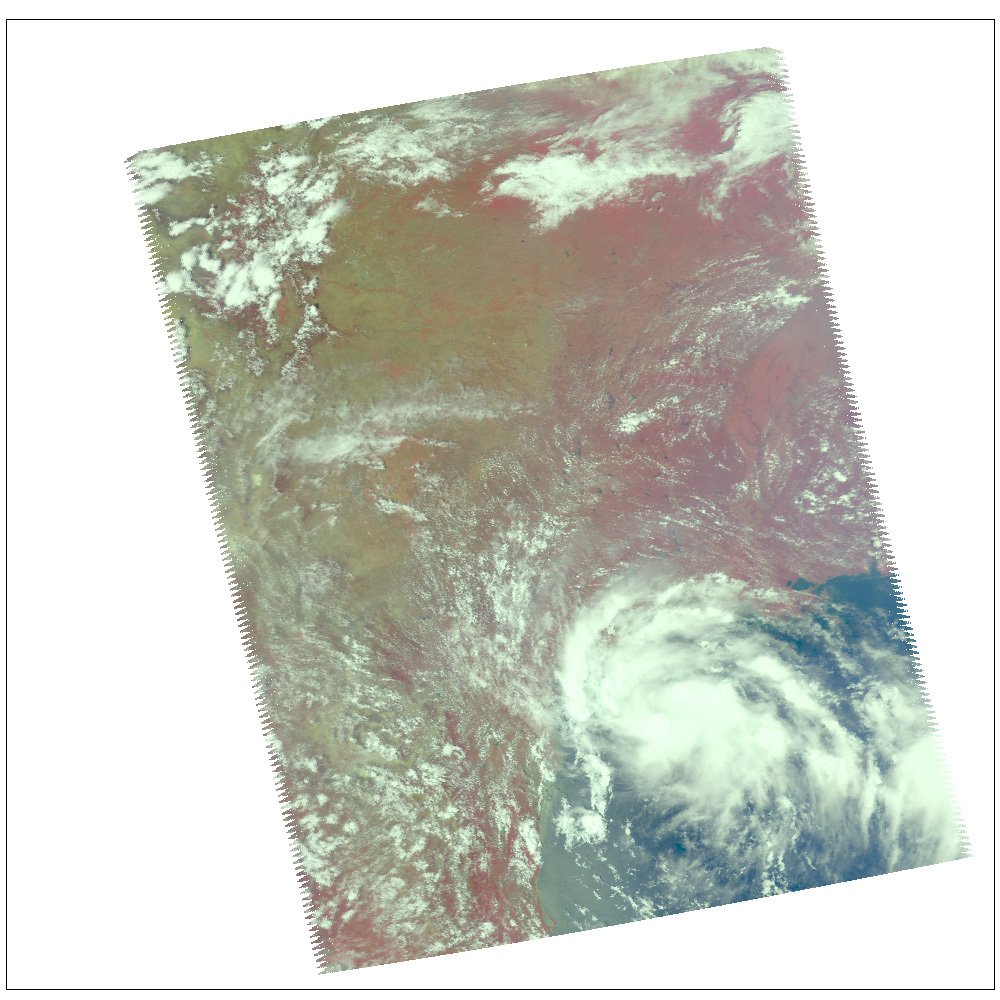

Tropical Storm Erin

Location: The Atlantic Ocean 210 miles south of Galveston, Texas
Categorization: Tropical Storm
Sustained Winds: 40 mph (60 km/hr)

Infrared Images
Because infrared radiation does not penetrate through clouds, AIRS infrared images show either the temperature of the cloud tops or the surface of the Earth in cloud-free regions. The lowest temperatures (in purple) are associated with high, cold cloud tops that make up the top of the storm. In cloud-free areas the AIRS instrument will receive the infrared radiation from the surface of the Earth, resulting in the warmest temperatures (orange/red).

Microwave Images
In the AIRS microwave imagery, deep blue areas in storms show where the most precipitation occurs, or where ice crystals are present in the convective cloud tops. Outside of these storm regions, deep blue areas may also occur over the sea surface due to its low radiation emissivity. On the other hand, land appears much warmer due to its high radiation emissivity.

Microwave radiation from Earth’s surface and lower atmosphere penetrates most clouds to a greater or lesser extent depending upon their water vapor, liquid water and ice content. Precipitation, and ice crystals found at the cloud tops where strong convection is taking place, act as barriers to microwave radiation. Because of this barrier effect, the AIRS microwave sensor detects only the radiation arising at or above their location in the atmospheric column. Where these barriers are not present, the microwave sensor detects radiation arising throughout the air column and down to the surface. Liquid surfaces (oceans, lakes and rivers) have “low emissivity” (the signal isn’t as strong) and their radiation brightness temperature is therefore low. Thus the ocean also appears “low temperature” in the AIRS microwave images and is assigned the color blue. Therefore deep blue areas in storms show where the most precipitation occurs, or where ice crystals are present in the convective cloud tops. Outside of these storm regions, deep blue areas may also occur over the sea surface due to its low radiation emissivity. Land appears much warmer due to its high radiation emissivity.

Visible/Near-Infrared Images
The AIRS instrument suite contains a sensor that captures radiation in four bands of the visible/near-infrared portion of the electromagetic spectrum. Data from three of these bands are combined to create “visible” images similar to a snapshot taken with your camera.

About AIRS
The Atmospheric Infrared Sounder, AIRS, in conjunction with the Advanced Microwave Sounding Unit, AMSU, senses emitted infrared and microwave radiation from Earth to provide a three-dimensional look at Earth’s weather and climate. Working in tandem, the two instruments make simultaneous observations all the way down to Earth’s surface, even in the presence of heavy clouds. With more than 2,000 channels sensing different regions of the atmosphere, the system creates a global, three-dimensional map of atmospheric temperature and humidity, cloud amounts and heights, greenhouse gas concentrations, and many other atmospheric phenomena. Launched into Earth orbit in 2002, the AIRS and AMSU instruments fly onboard NASA’s Aqua spacecraft and are managed by NASA’s Jet Propulsion Laboratory in Pasadena, Calif., under contract to NASA. JPL is a division of the California Institute of Technology in Pasadena.

Credit: NASA/JPL